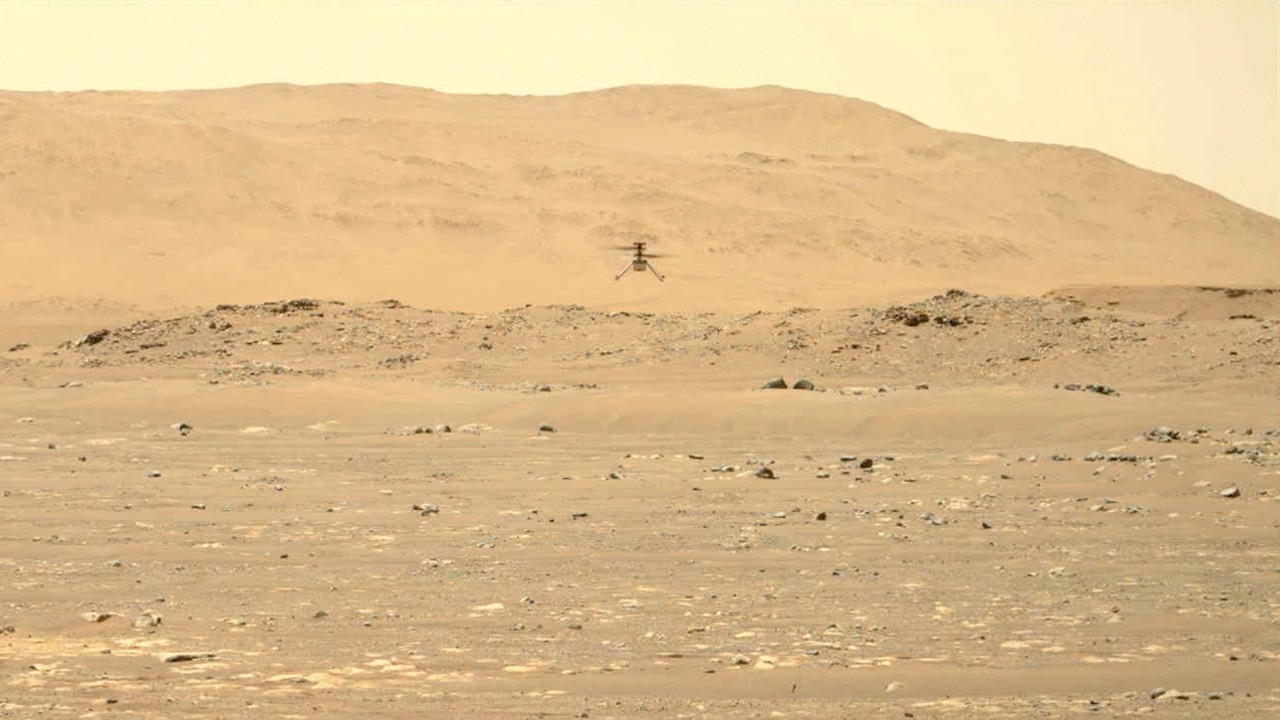

Perseverance’s Mastcam-Z Video of Second Flight

NASA’s Ingenuity Mars Helicopter hovers and rotates over Jezero Crater during its second experimental flight test on April 22, 2021. The footage was captured by the Mastcam-Z imager, a pair of zoomable cameras aboard NASA’s Perseverance Mars rover.

Altimeter data from the solar-powered helicopter indicates it climbed to its prescribed maximum altitude of 16 feet (5 meters), flew downrange 7 feet (2 meters) and returned, performed several turns while in a hover, and landed. Total flight time 51.9 seconds.

Flying in a controlled manner on Mars is far more difficult than flying on Earth. The Red Planet has significant gravity (about one-third that of Earth’s), but an atmosphere with only about 1% of the density at Earth’s surface.

Stitched together from multiple images, the mosaic is not white balanced; instead, it is displayed in a preliminary calibrated version of a natural-color composite, approximately simulating the colors of the scene as it would appear on Mars.

Arizona State University in Tempe leads the operations of the Mastcam-Z instrument, working in collaboration with Malin Space Science Systems in San Diego.

The Ingenuity Mars Helicopter was built by JPL, which also manages this technology demonstration project for NASA Headquarters. It is supported by NASA’s Science Mission Directorate, Aeronautics Research Mission Directorate, and Space Technology Mission Directorate. NASA’s Ames Research Center and Langley Research Center provided significant flight performance analysis and technical assistance during Ingenuity’s development.

A key objective for Perseverance’s mission on Mars is astrobiology, including the search for signs of ancient microbial life. The rover will characterize the planet’s geology and past climate, pave the way for human exploration of the Red Planet, and be the first mission to collect and cache Martian rock and regolith (broken rock and dust).

Subsequent NASA missions, in cooperation with ESA (European Space Agency), would send spacecraft to Mars to collect these sealed samples from the surface and return them to Earth for in-depth analysis.

The Mars 2020 Perseverance mission is part of NASA’s Moon to Mars exploration approach, which includes Artemis missions to the Moon that will help prepare for human exploration of the Red Planet.

JPL, which is managed for NASA by Caltech in Pasadena, California, built and manages operations of the Perseverance rover.

Credit: NASA/JPL-Caltech/ASU/MSSS